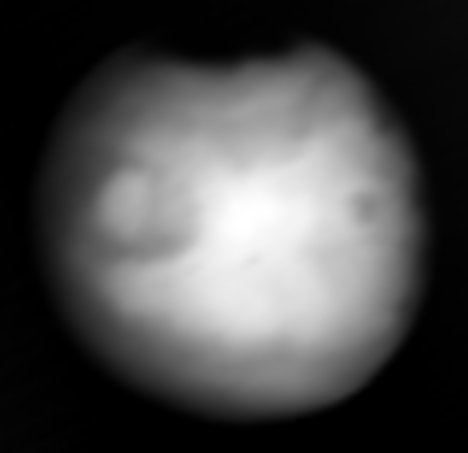

Mars in Infrared, Captured by NASA’s Europa Clipper

Europa Clipper, en route to the Jupiter system to investigate the icy moon Europa, swung by Mars on March 1, 2025, to use the planet’s gravity to help shape the spacecraft’s trajectory. The mission took the opportunity to capture to capture infrared images of the Red Planet using the orbiter’s Europa Thermal Imaging System (E-THEMIS) to calibrate the instrument.

This picture is a composite of several images captured by E-THEMIS, showing Mars’ surface temperatures from about a million miles (1.6 million kilometers) away. Bright regions are relatively warm, with temperatures of about 32 degrees Fahrenheit (0 degrees Celsius). Darker areas are colder. The darkest region at the top is the northern polar cap and is about minus 190 F (minus 125 C).

The temperature variations reflect the time of day on Mars, which was noon, with the center of the globe warmest because the Sun was shining directly onto the planet, near the equator, from behind Europa Clipper. Other variations reflect different surface features, with the fine-grained dust at the region near the equator being warm and coarser, rockier materials staying cooler.

The instrument captured the images data in long-wave infrared wavelengths of about 7 to 14 micrometers.

Europa Clipper launched from NASA’s Kennedy Space Center in Florida on Oct. 14, 2024, and will arrive at the Jupiter system in 2030 to conduct about 50 flybys of Europa. The mission’s main science goal is to determine whether there are places below Europa’s surface that could support life. The mission’s three main science objectives are to determine the thickness of the moon’s icy shell and its surface interactions with the ocean below, to investigate its composition, and to characterize its geology. The mission’s detailed exploration of Europa will help scientists better understand the astrobiological potential for habitable worlds beyond our planet.

Credit: NASA/JPL-Caltech/ASU